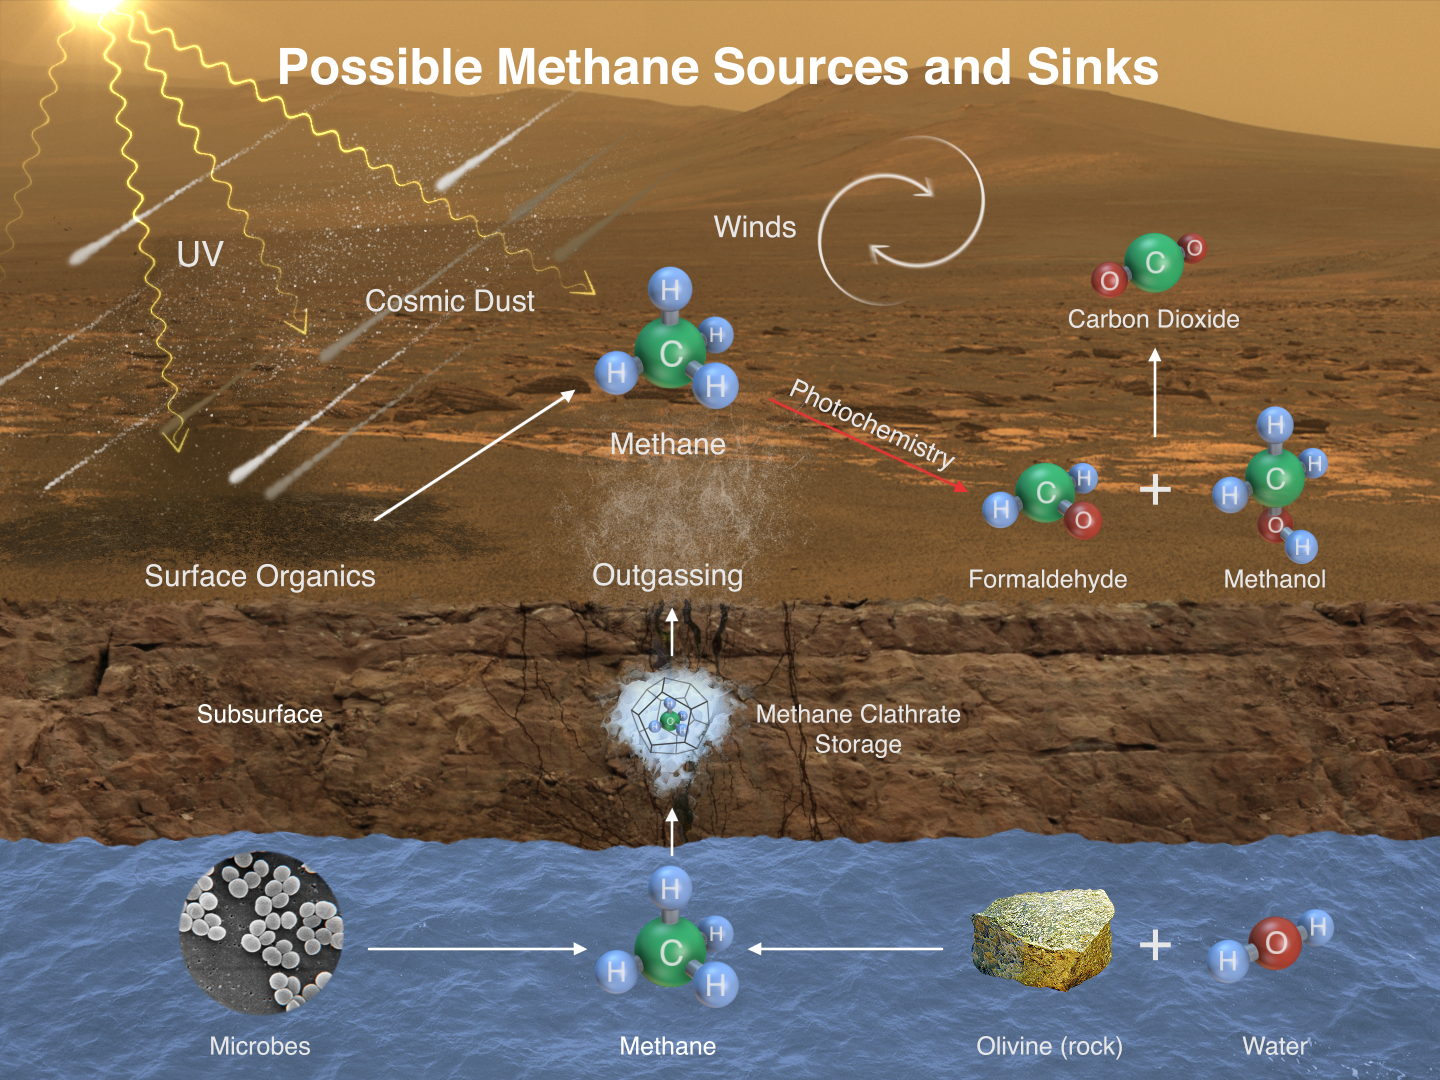

Possible Methane Sources and Sinks

This illustration portrays possible ways that methane might be added to Mars’ atmosphere (sources) and removed from the atmosphere (sinks). NASA’s Curiosity Mars rover has detected fluctuations in methane concentration in the atmosphere, implying both types of activity occur in the modern environment of Mars.

A molecule of methane consists of one atom of carbon and four atoms of hydrogen. Methane can be generated by microbes and can also be generated by processes that do not require life, such as reactions between water and olivine (or pyroxene) rock. Ultraviolet radiation (UV) can induce reactions that generate methane from other organic chemicals produced by either biological or non-biological processes, such as comet dust falling on Mars. Methane generated underground in the distant or recent past might be stored within lattice-structured methane hydrates called clathrates, and released by the clathrates at a later time, so that methane being released to the atmosphere today might have formed in the past.

Winds on Mars can quickly distribute methane coming from any individual source, reducing localized concentration of methane. Methane can be removed from the atmosphere by sunlight-induced reactions (photochemistry). These reactions can oxidize the methane, through intermediary chemicals such as formaldehyde and methanol, into carbon dioxide, the predominant ingredient in Mars’ atmosphere.

Credit: NASA/JPL-Caltech/SAM-GSFC/Univ. of Michigan